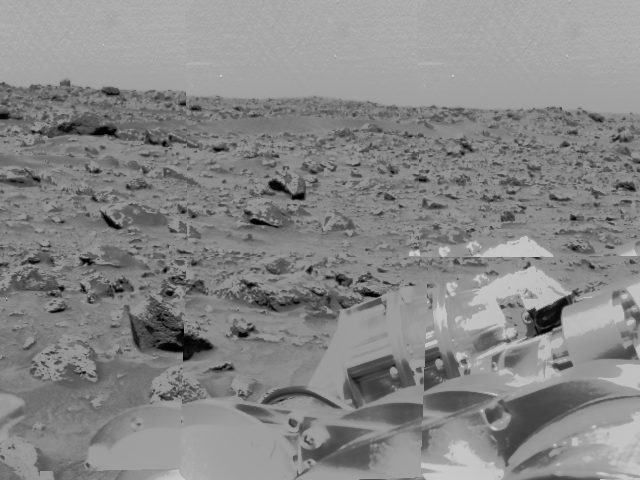

Rocky Terrain & Airbags

An area of very rocky terrain at the Ares Vallis landing site, along with the lander’s deflated airbags, were imaged by the Imager for Mars Pathfinder (IMP) before its deployment on Sol 2. The high-contrast objects at lower right are portions of the lander and its deflated airbags.

Mars Pathfinder is the second in NASA’s Discovery program of low-cost spacecraft with highly focused science goals. The Jet Propulsion Laboratory, Pasadena, CA, developed and manages the Mars Pathfinder mission for NASA’s Office of Space Science, Washington, D.C. JPL is an operating division of the California Institute of Technology (Caltech). The Imager for Mars Pathfinder (IMP) was developed by the University of Arizona Lunar and Planetary Laboratory under contract to JPL. Peter Smith is the Principal Investigator.

Photojournal note: Sojourner spent 83 days of a planned seven-day mission exploring the Martian terrain, acquiring images, and taking chemical, atmospheric and other measurements. The final data transmission received from Pathfinder was at 10:23 UTC on September 27, 1997. Although mission managers tried to restore full communications during the following five months, the successful mission was terminated on March 10, 1998.

Credit: NASA/JPL